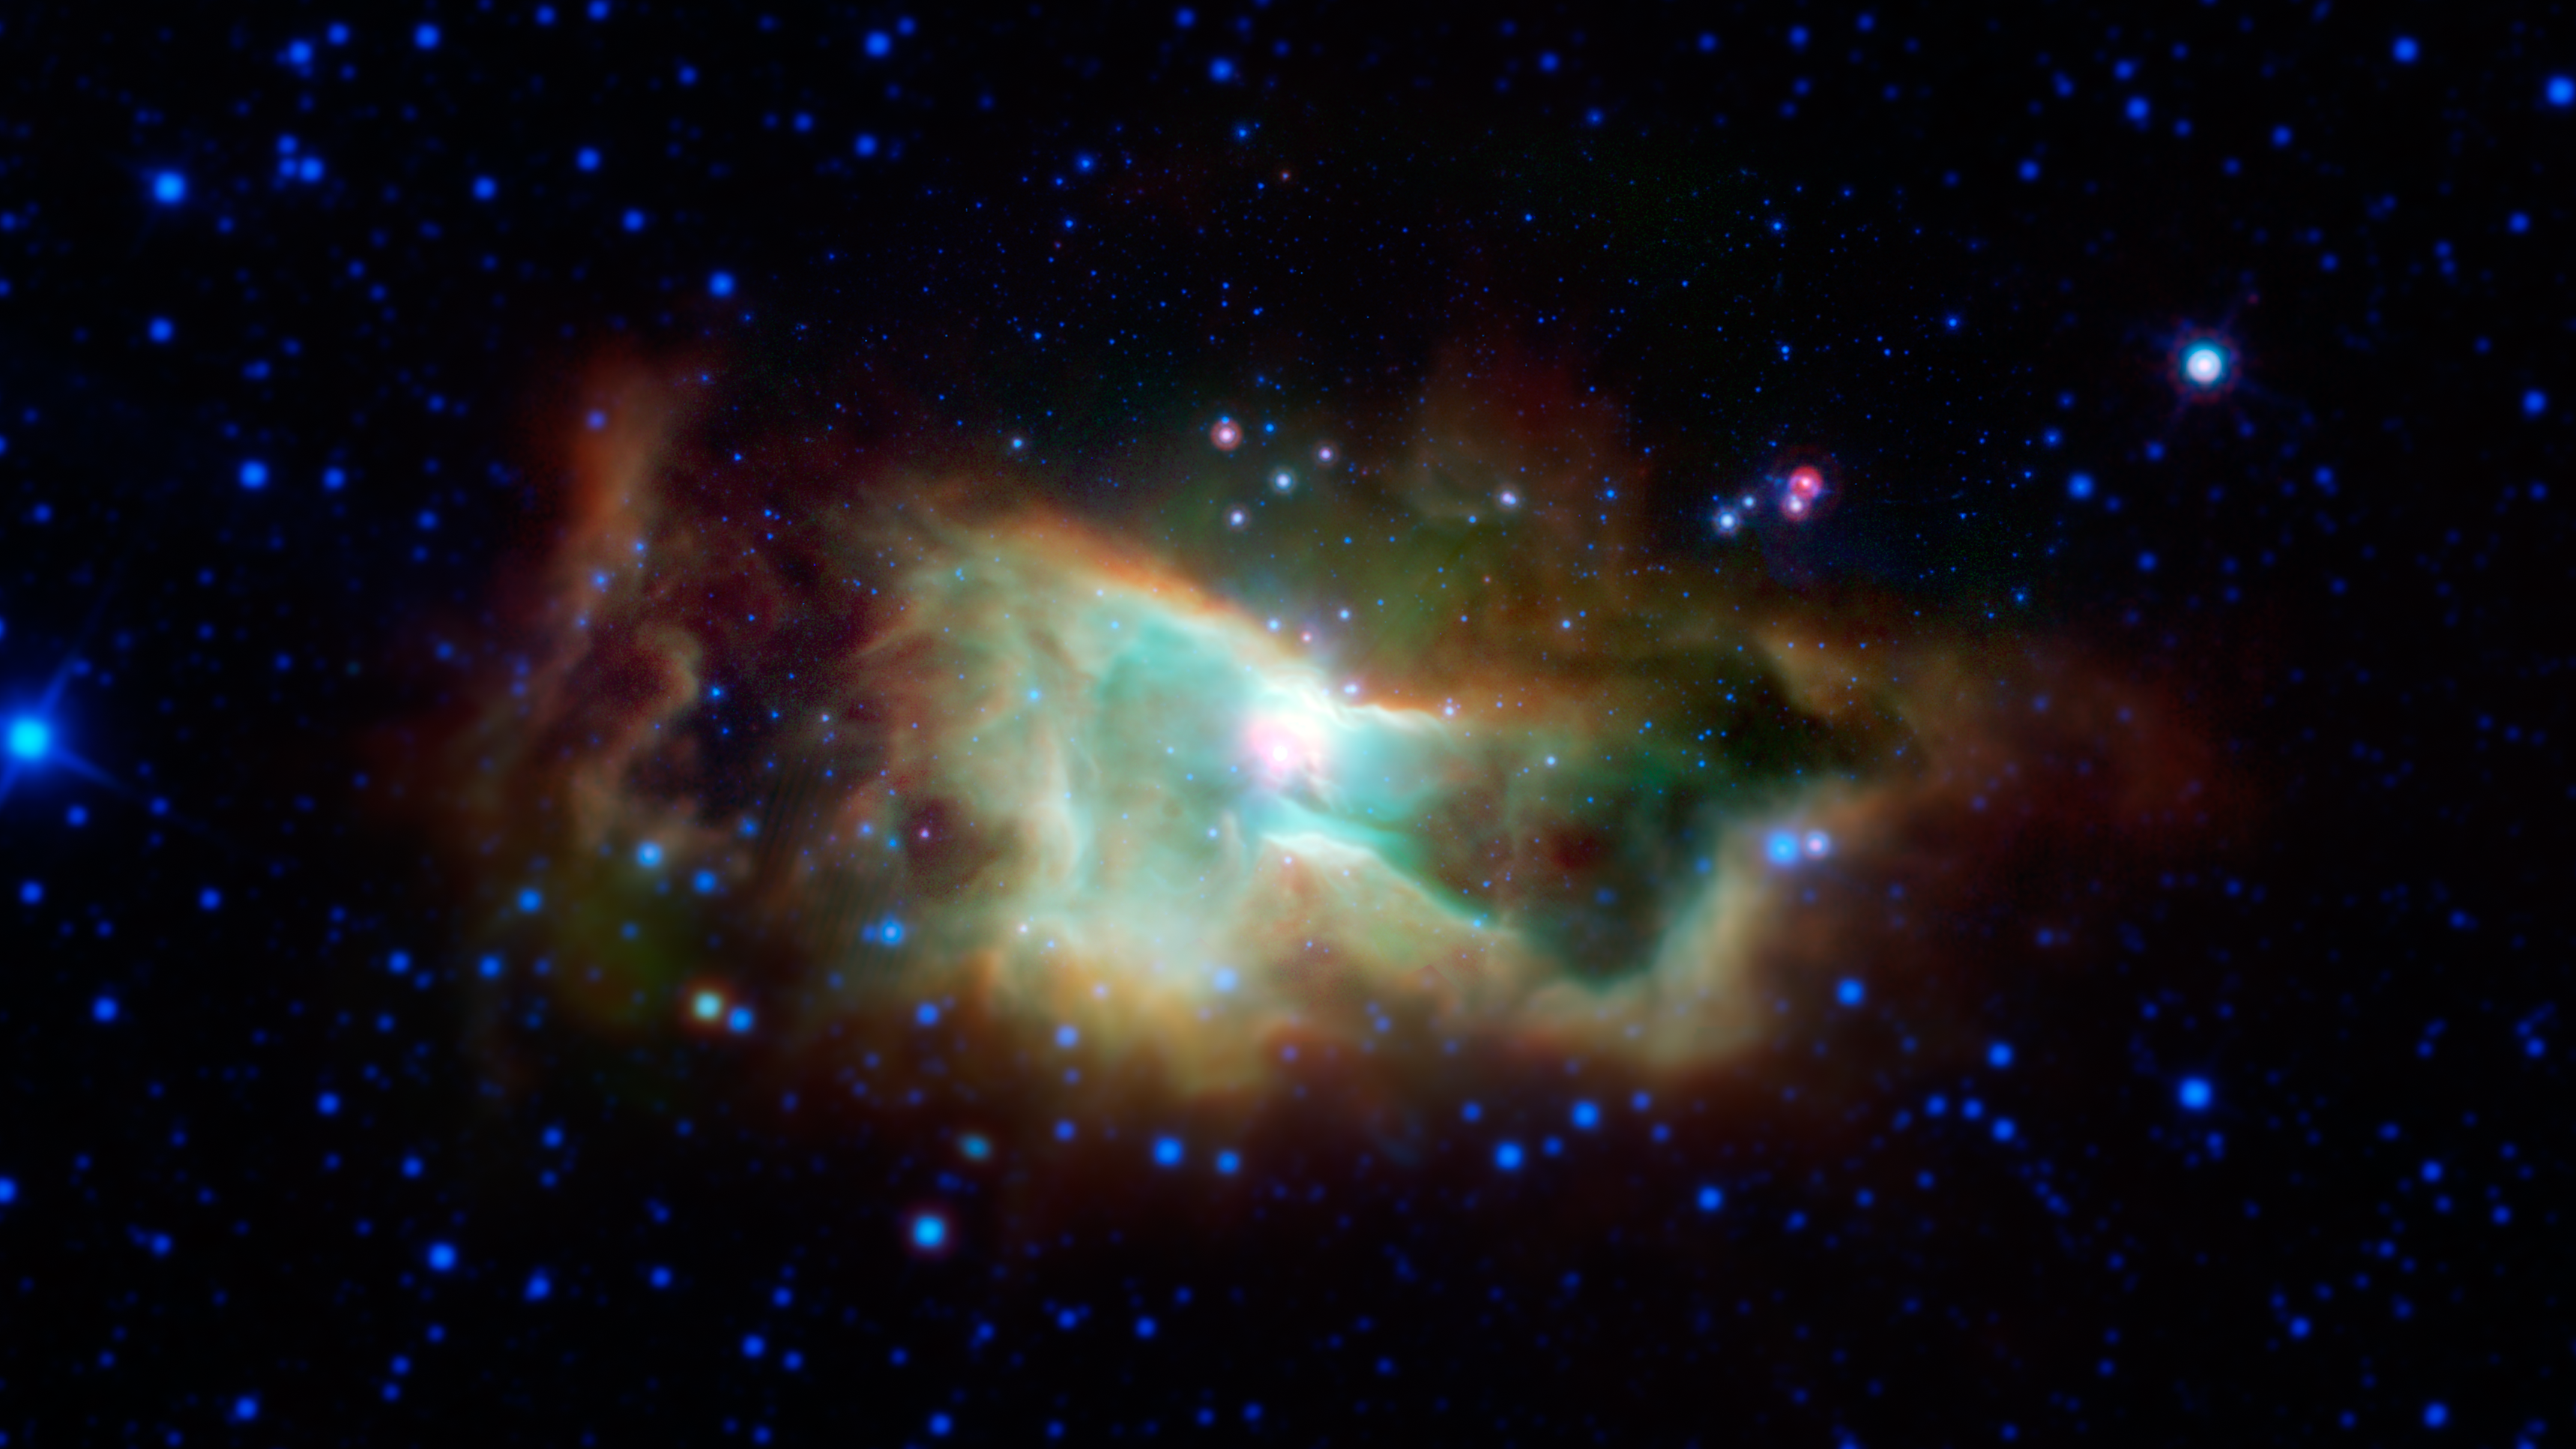

Infrared Iris

This cloud of glowing gas is the Iris nebula, as seen in infrared light by NASA's Spitzer Space Telescope. The main cluster of stars within the nebula is called NGC 7023. It lies 1,300 light-years away in the Cepheus constellation.

Between 2003 and 2005, thanks to its unprecedented sensitivity, NASAs Spitzer Space Telescope created maps of regions like this, showing the location of complex organic molecules called polycyclic aromatic hydrocarbons (PAHs). PAHs may be precursors to the organic ingredients that kick started life on Earth.

Lower resolution data from NASA's Wide-Field Infrared Survey Explorer (WISE) were used to fill out the outer areas of this image, which Spitzer did not cover.

Credit: NASA/JPL-Caltech